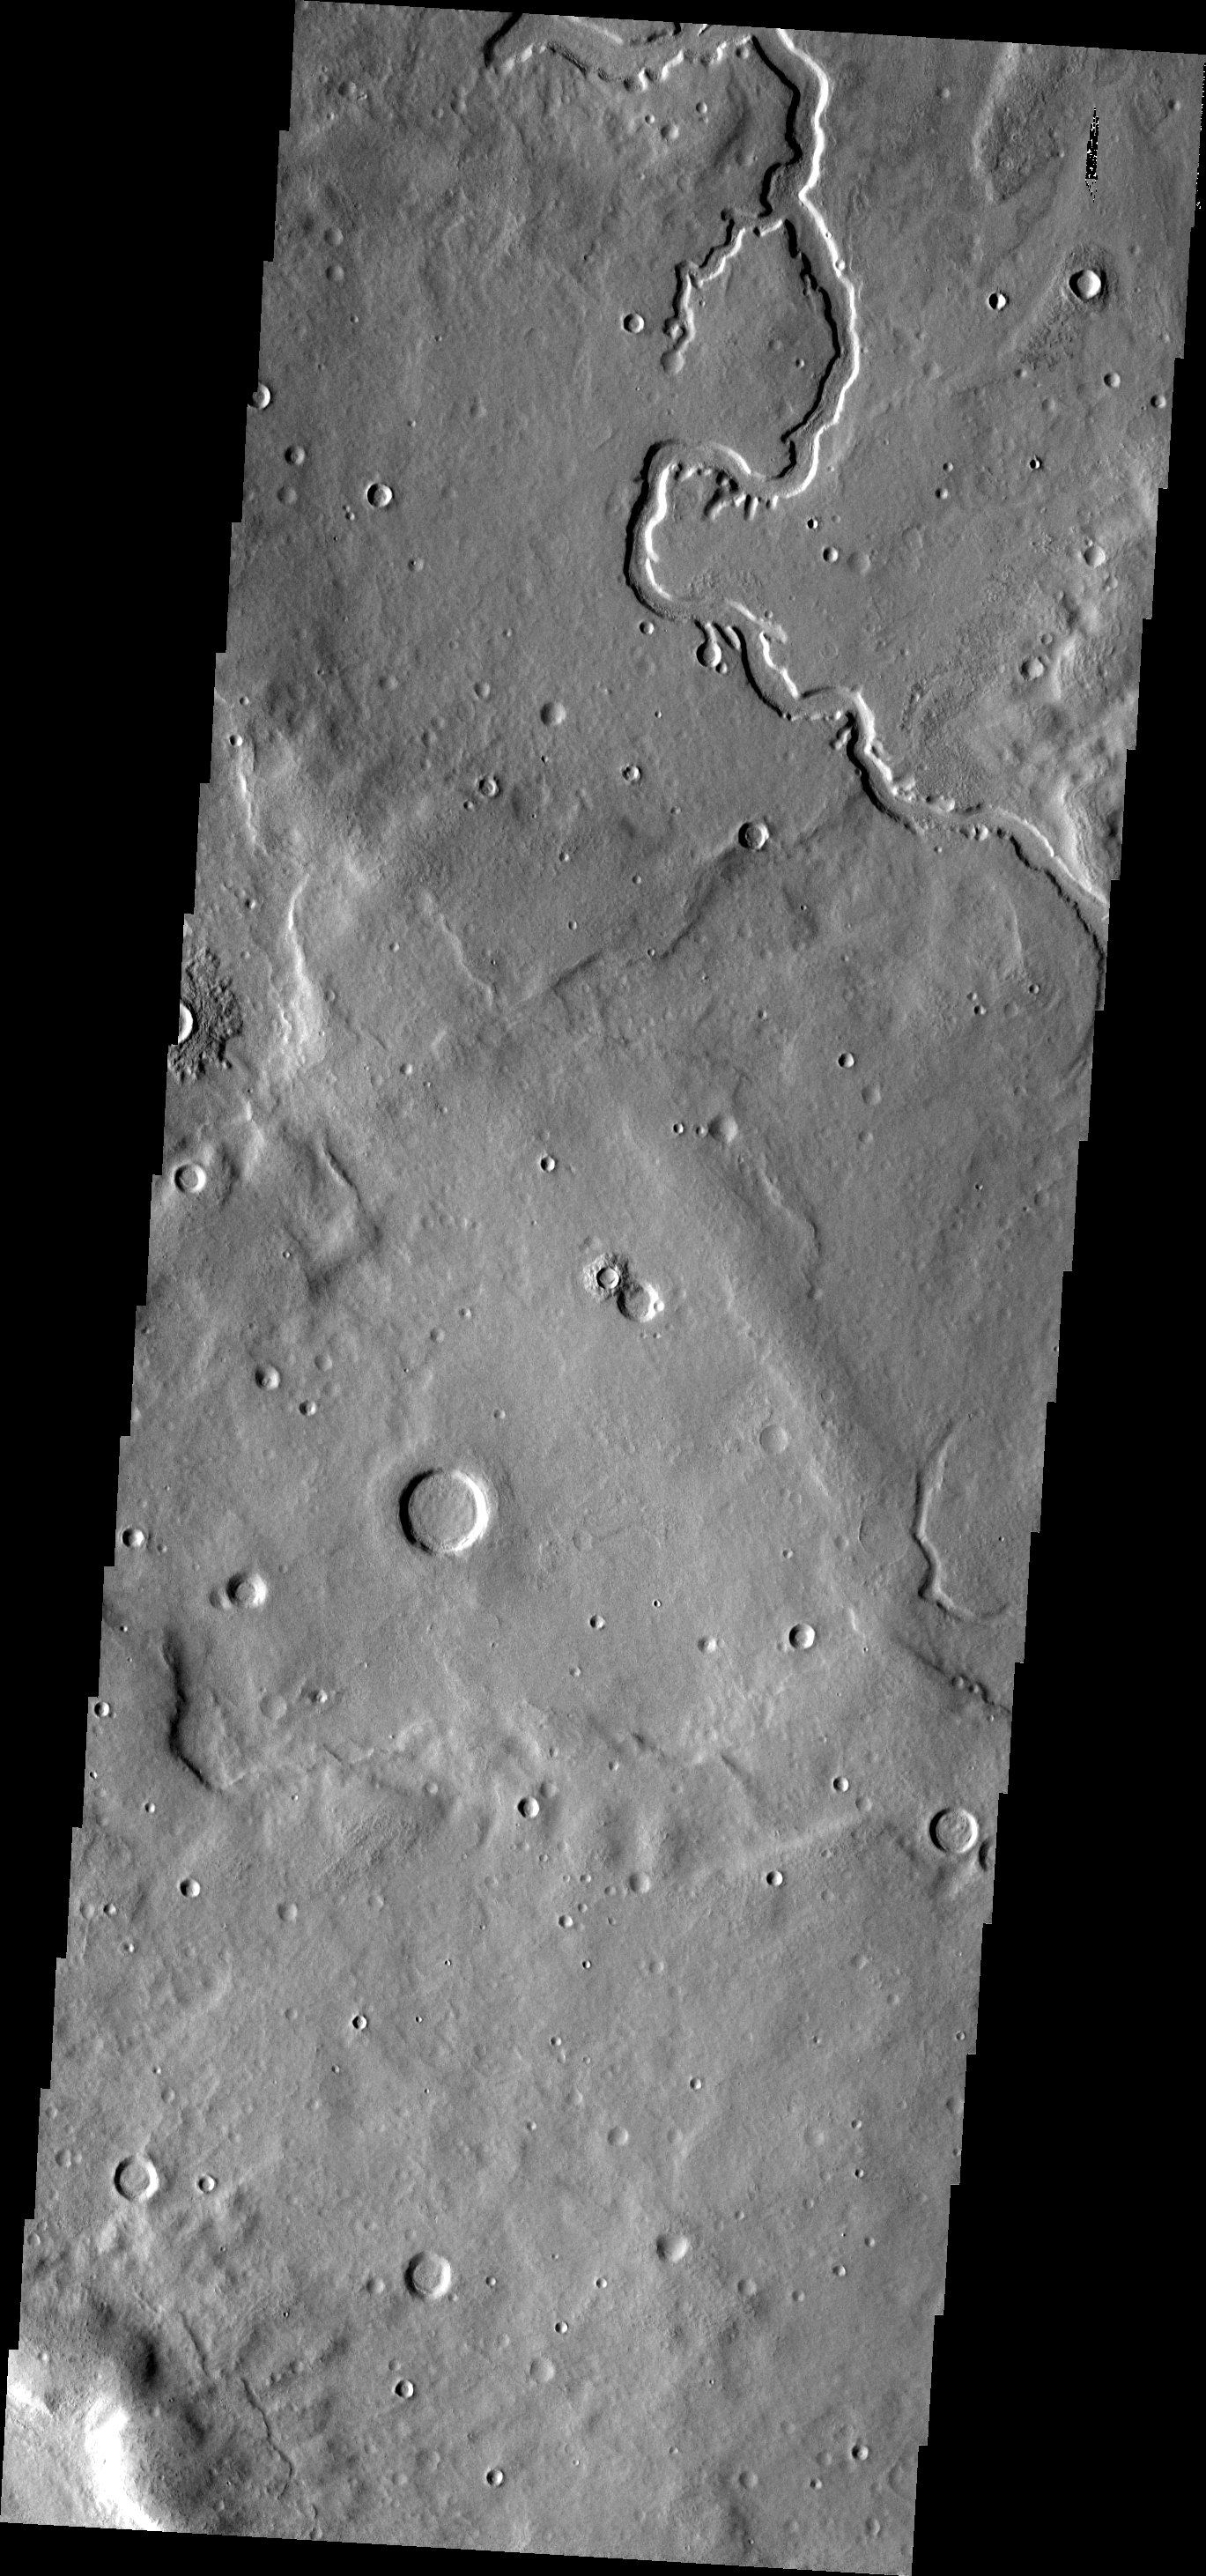

Channel

This VIS image shows part of a channel located on the plains of Terra Sabaea.

Image information: VIS instrument. Latitude 36.2N, Longitude 36.8E. 19 meter/pixel resolution.

Please see the THEMIS Data Citation Note for details on crediting THEMIS images.

Note: this THEMIS visual image has not been radiometrically nor geometrically calibrated for this preliminary release. An empirical correction has been performed to remove instrumental effects. A linear shift has been applied in the cross-track and down-track direction to approximate spacecraft and planetary motion. Fully calibrated and geometrically projected images will be released through the Planetary Data System in accordance with Project policies at a later time.

NASA’s Jet Propulsion Laboratory manages the 2001 Mars Odyssey mission for NASA’s Office of Space Science, Washington, D.C. The Thermal Emission Imaging System (THEMIS) was developed by Arizona State University, Tempe, in collaboration with Raytheon Santa Barbara Remote Sensing. The THEMIS investigation is led by Dr. Philip Christensen at Arizona State University. Lockheed Martin Astronautics, Denver, is the prime contractor for the Odyssey project, and developed and built the orbiter. Mission operations are conducted jointly from Lockheed Martin and from JPL, a division of the California Institute of Technology in Pasadena.

Credit: NASA/JPL/ASU